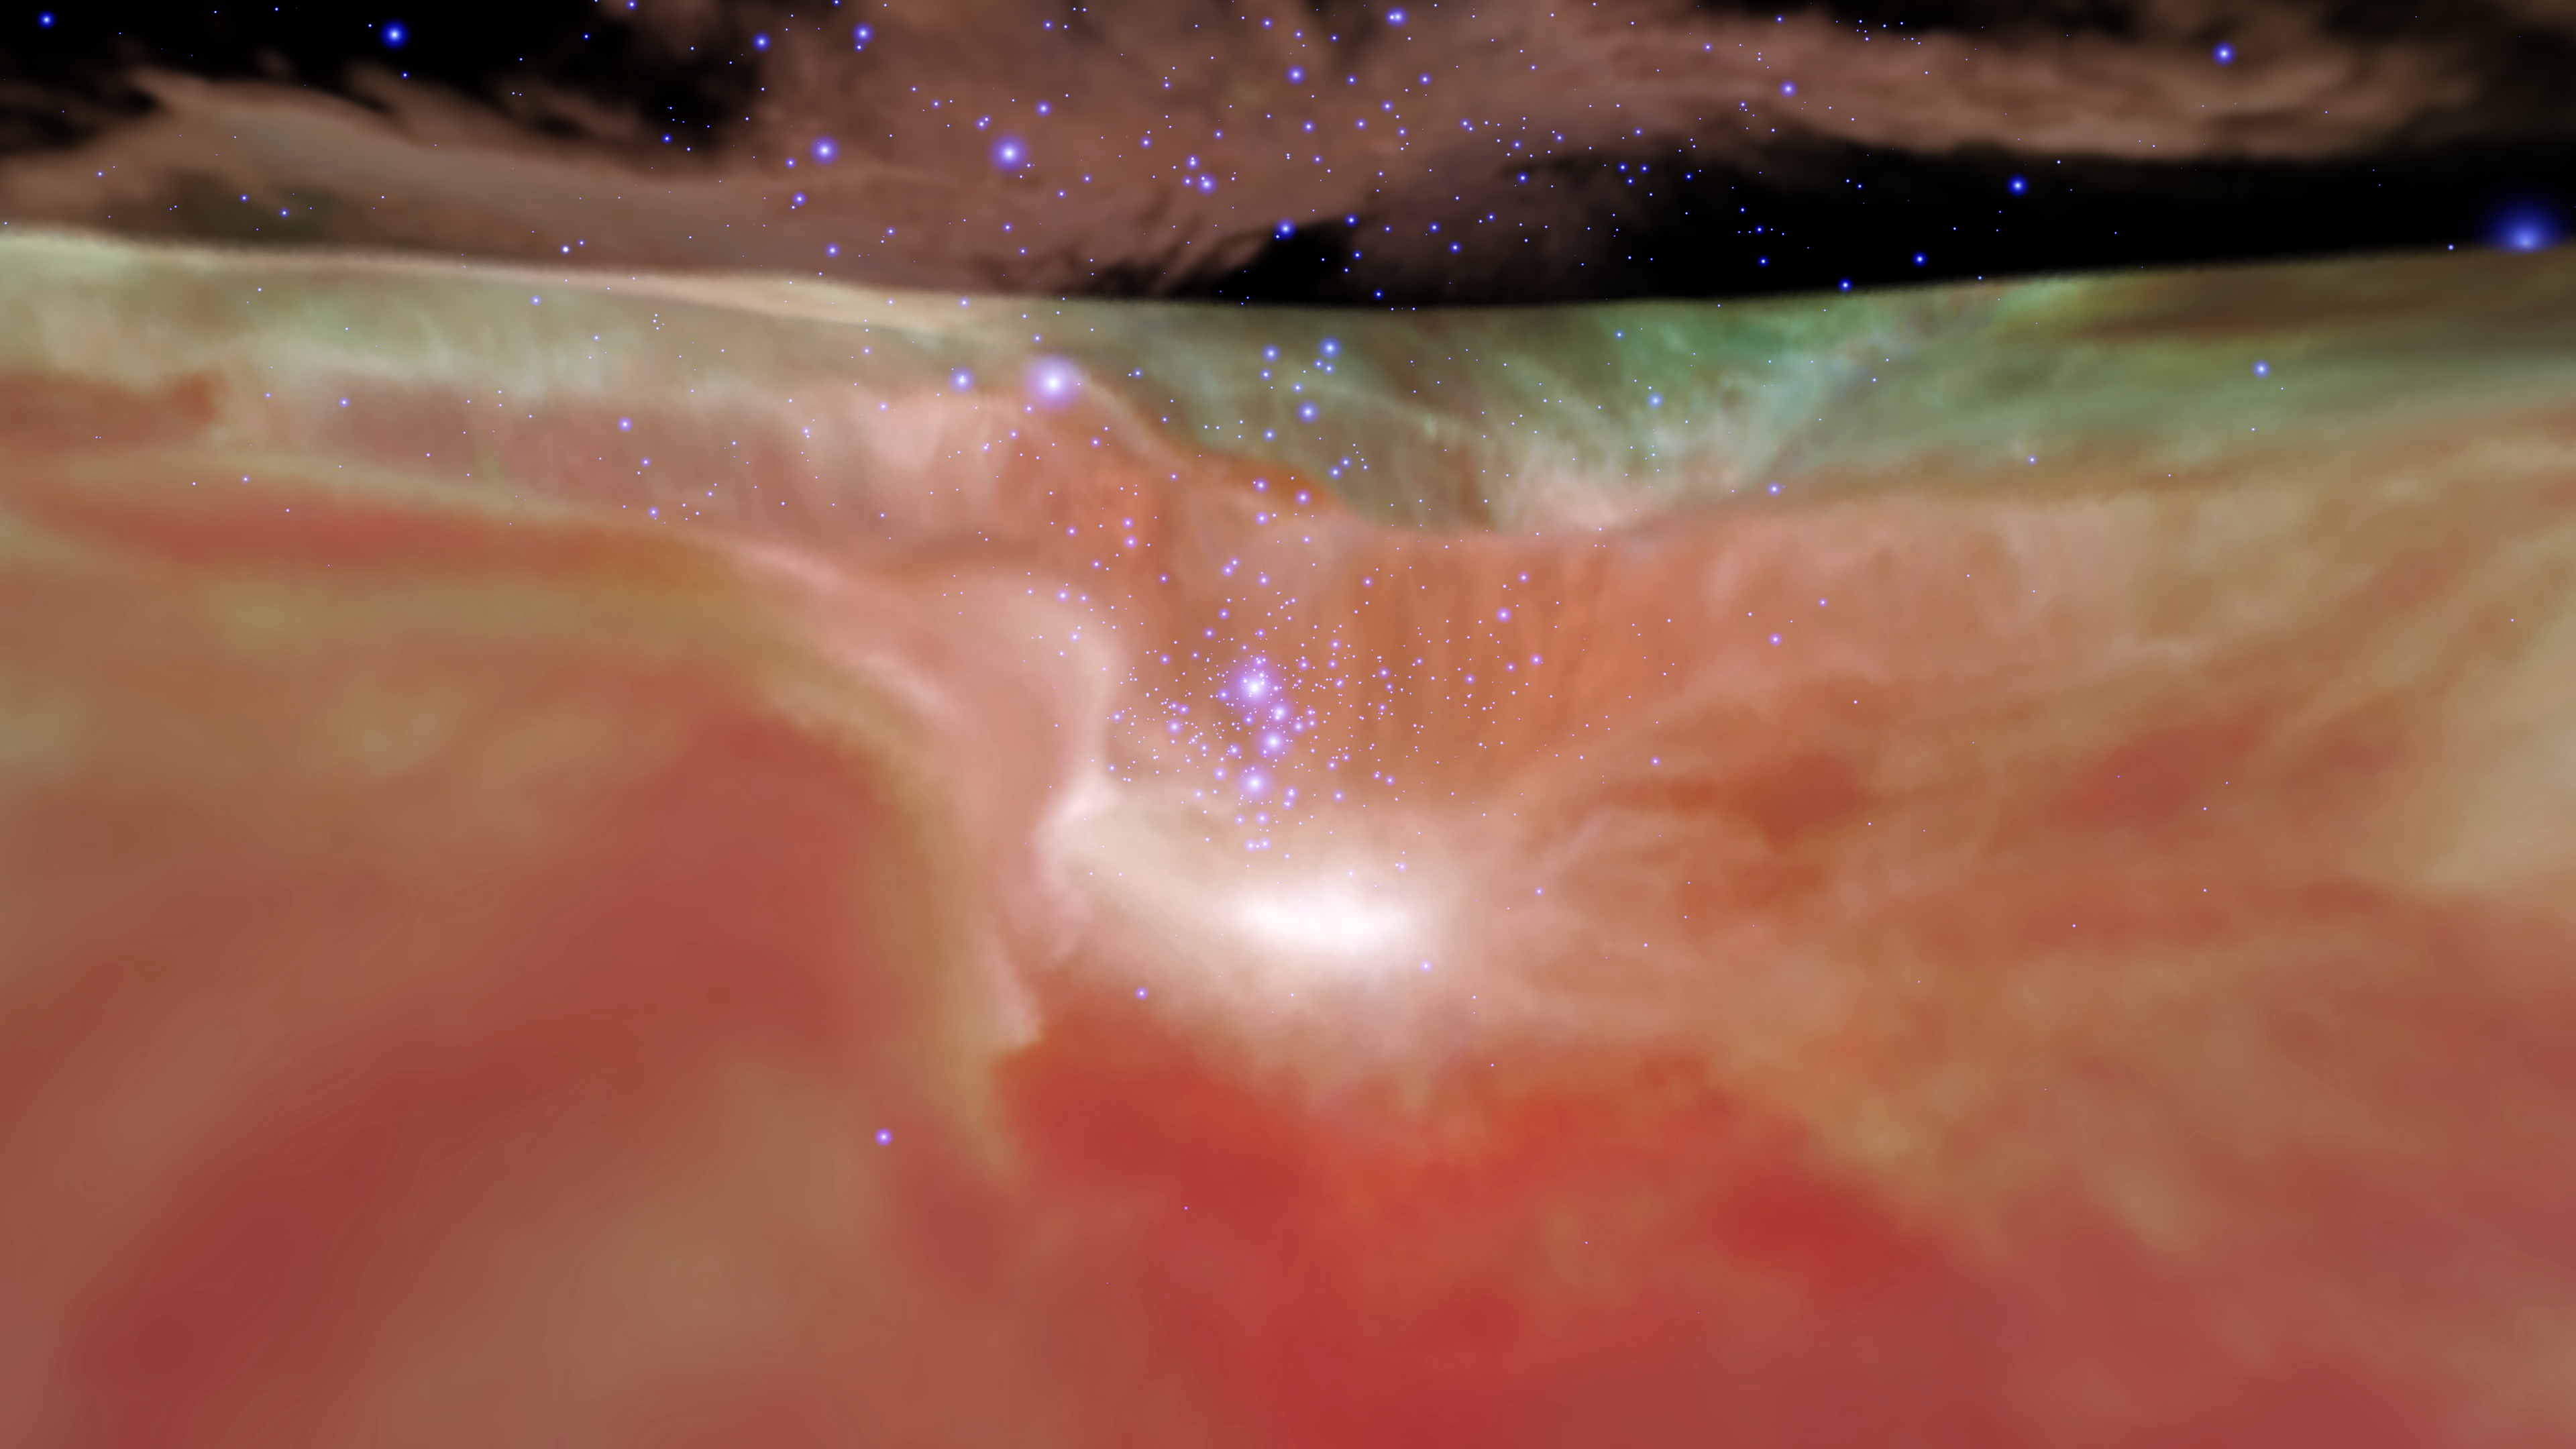

Infrared Visualization of the Orion Nebula

Credit: NASA, ESA, F. Summers, G. Bacon, Z. Levay, J. DePasquale, L. Frattare, M. Robberto and M. Gennaro (STScI), and R. Hurt (Caltech/IPAC)